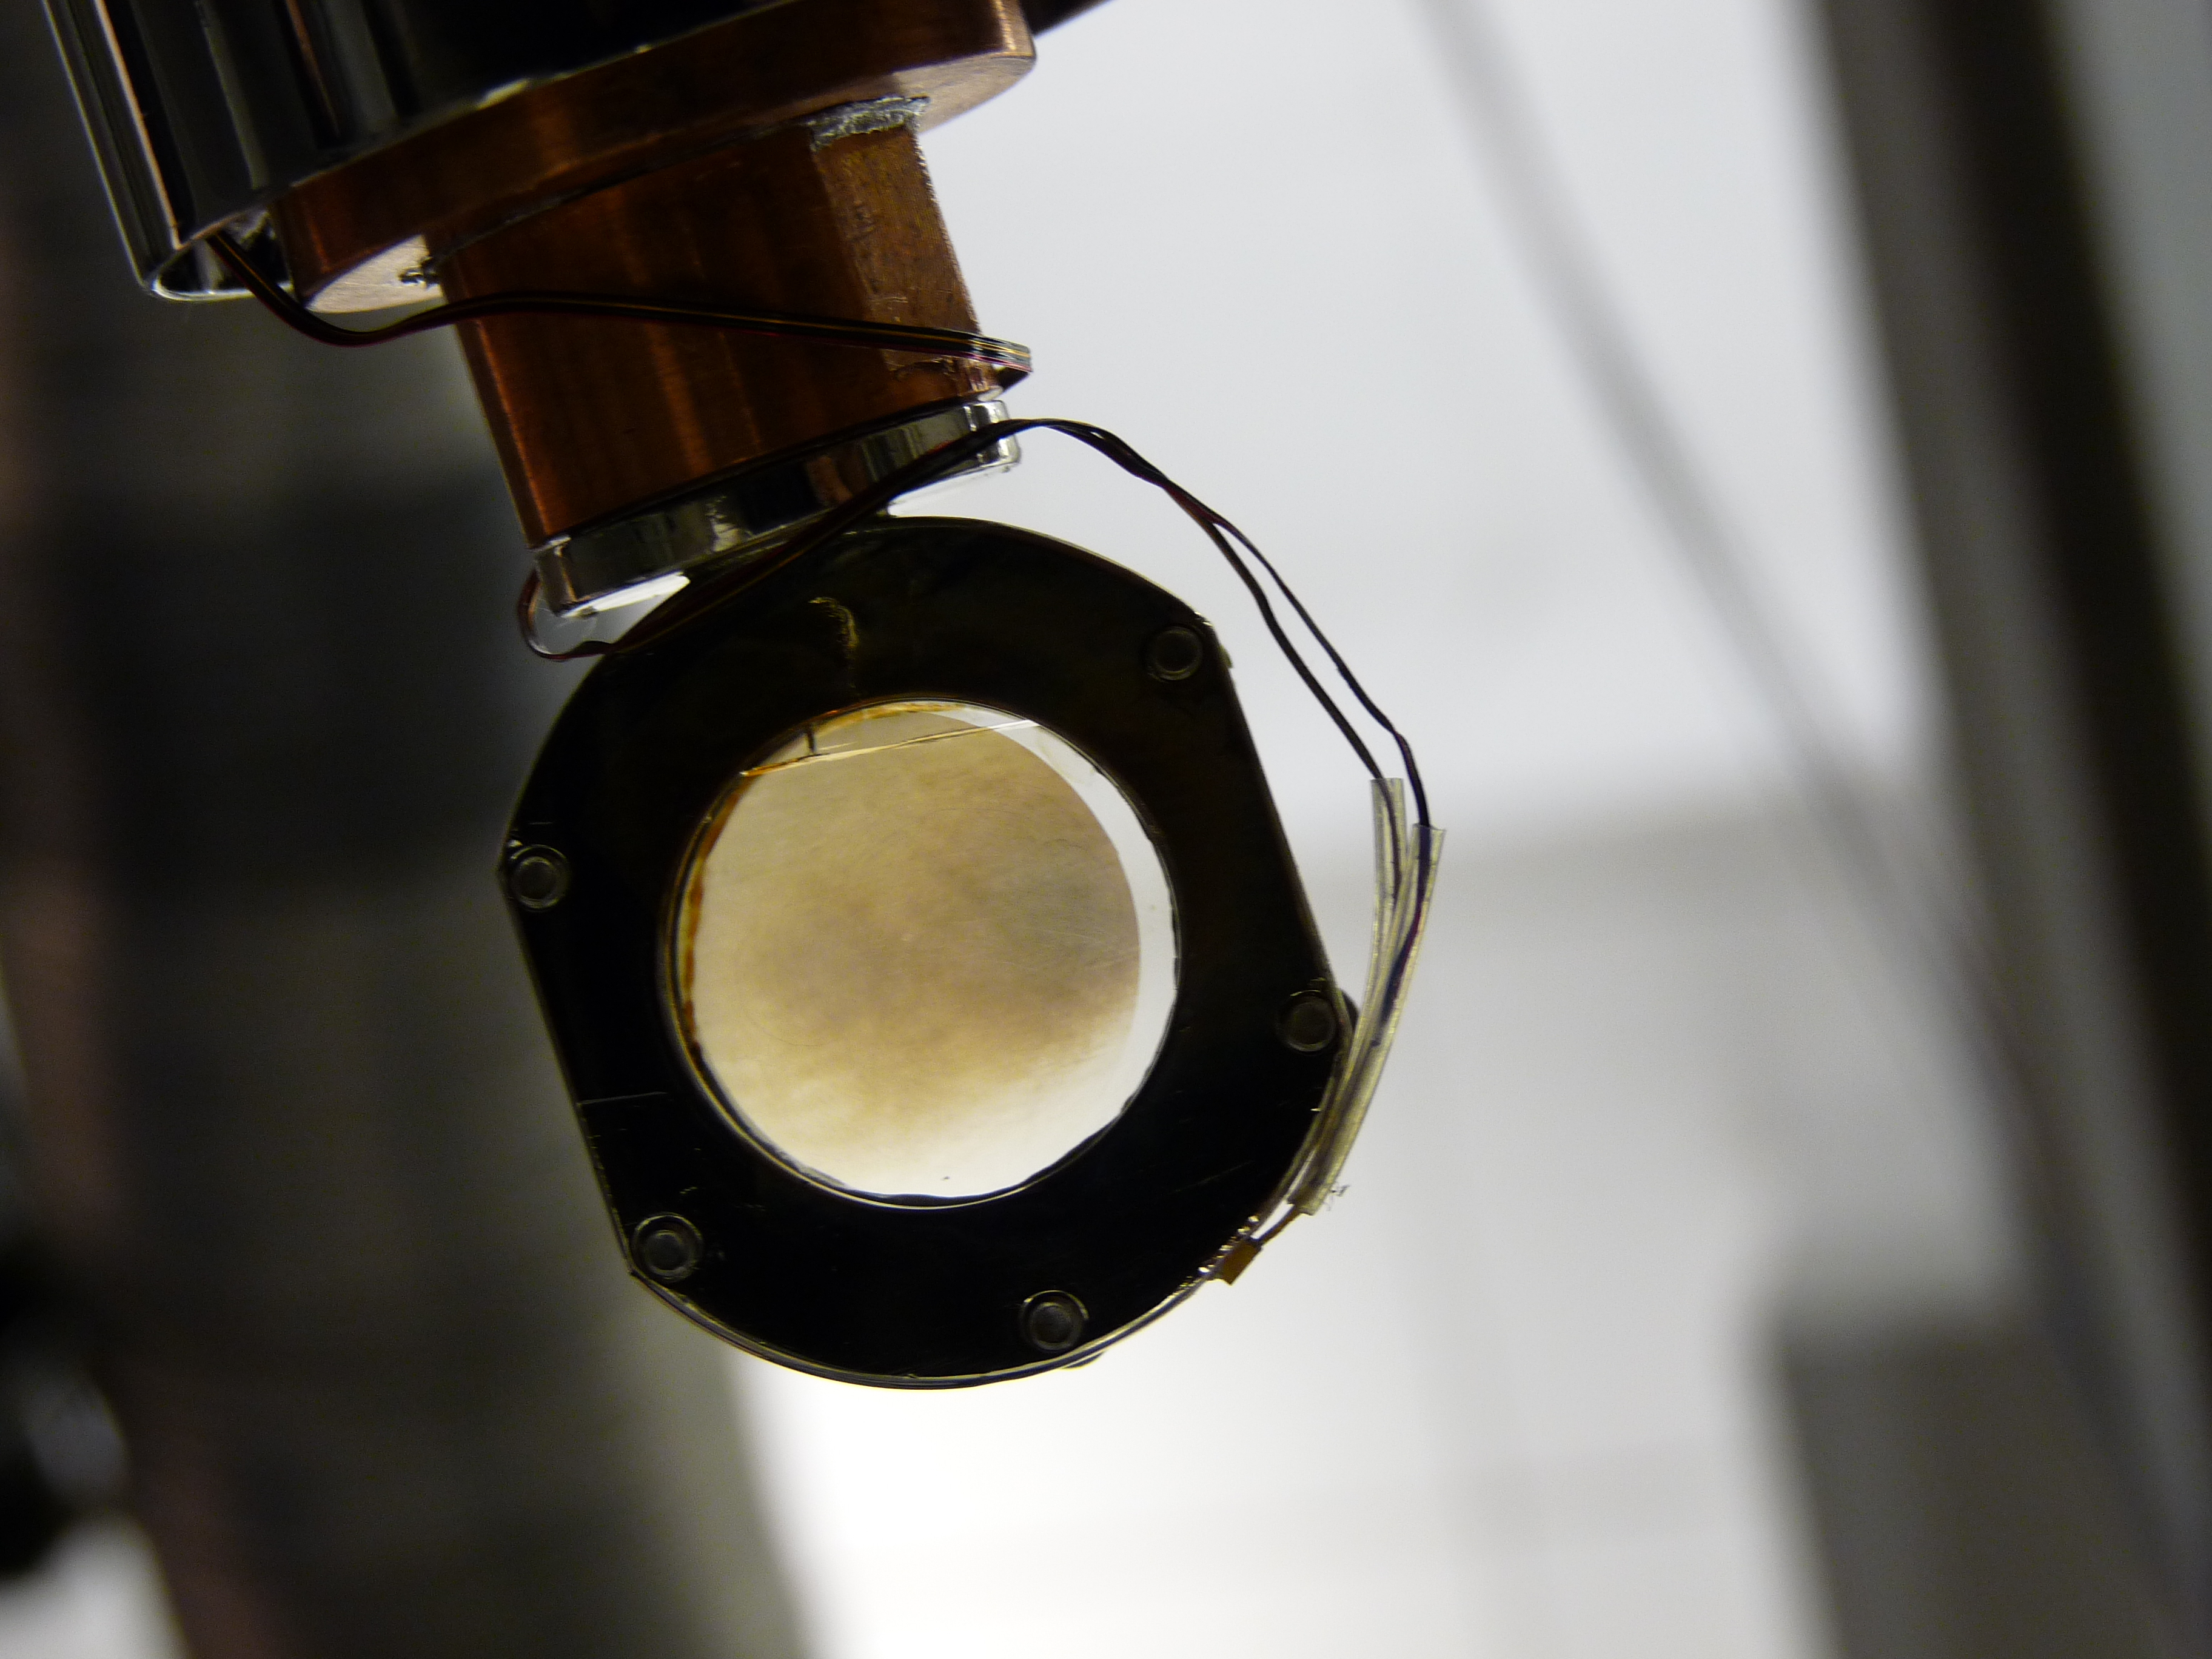

Simulating Titan-Like Smog

In a laboratory experiment at NASA’s Jet Propulsion Laboratory, Pasadena, Calif., scientists simulating the atmosphere of Saturn’s moon Titan have brewed up complex organic molecules that they think could eventually lead to the building blocks of life. In this picture, molecules of dicyanoacetylene are seen on a special film on a sapphire window. They are the result of exposing simple organic molecules known to exist at Titan with sun-like radiation on Aug. 4, 2010. The residue is among the smog-like airborne molecules with carbon-nitrogen-hydrogen bonds that the astronomer Carl Sagan called “tholins” that give orange-brown color to Titan.

The experiment was conducted at JPL’s Titan Organic Aerosol and Surface Chemistry laboratory.

Credit: NASA/JPL-Caltech